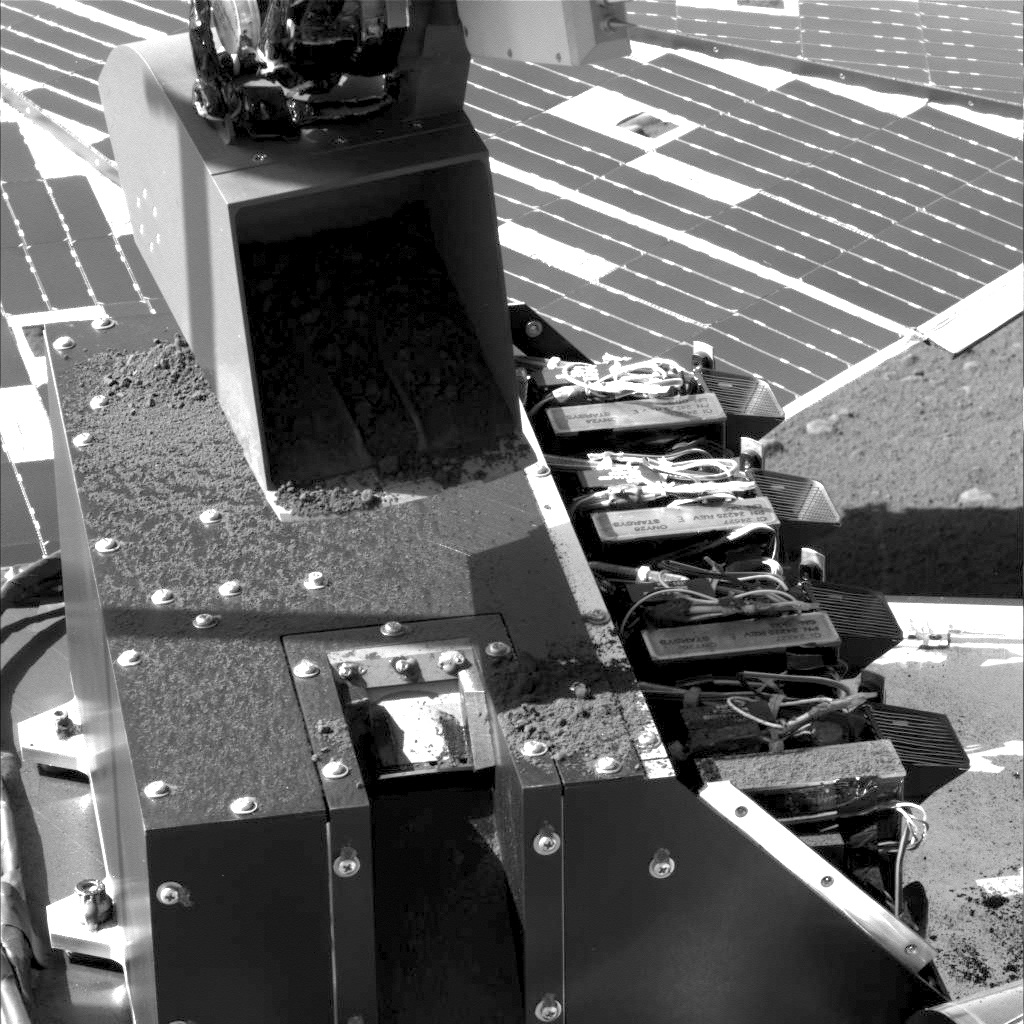

First Sample Delivery to Mars Microscope

This image was taken by NASA’s Phoenix Mars Lander’s Surface Stereo Imager on the 17th Martian day, or sol, after landing (June 12, 2008; see also PIA10786). It shows the lander’s Robotic Arm scoop after delivering the first sample of dug-up soil to Phoenix’s Microscopy, Electrochemistry and Conductivity Analyzer, or MECA, instrument suite.

The scoop sprinkled a small amount of soil into a notch in the MECA box where the microscope’s sample wheel is exposed. The wheel turns to present sample particles on various substrates to the Optical Microscope for viewing.

The scoop is about 8.5 centimeters (3.3 inches) wide. The top of the MECA box is 20 centimeters (7.9 inches) wide.

The Phoenix Mission is led by the University of Arizona, Tucson, on behalf of NASA. Project management of the mission is by NASA’s Jet Propulsion Laboratory, Pasadena, Calif. Spacecraft development is by Lockheed Martin Space Systems, Denver.

Photojournal Note: As planned, the Phoenix lander, which landed May 25, 2008 23:53 UTC, ended communications in November 2008, about six months after landing, when its solar panels ceased operating in the dark Martian winter.

Credit: NASA/JPL-Caltech/University of Arizona/Texas A&M University